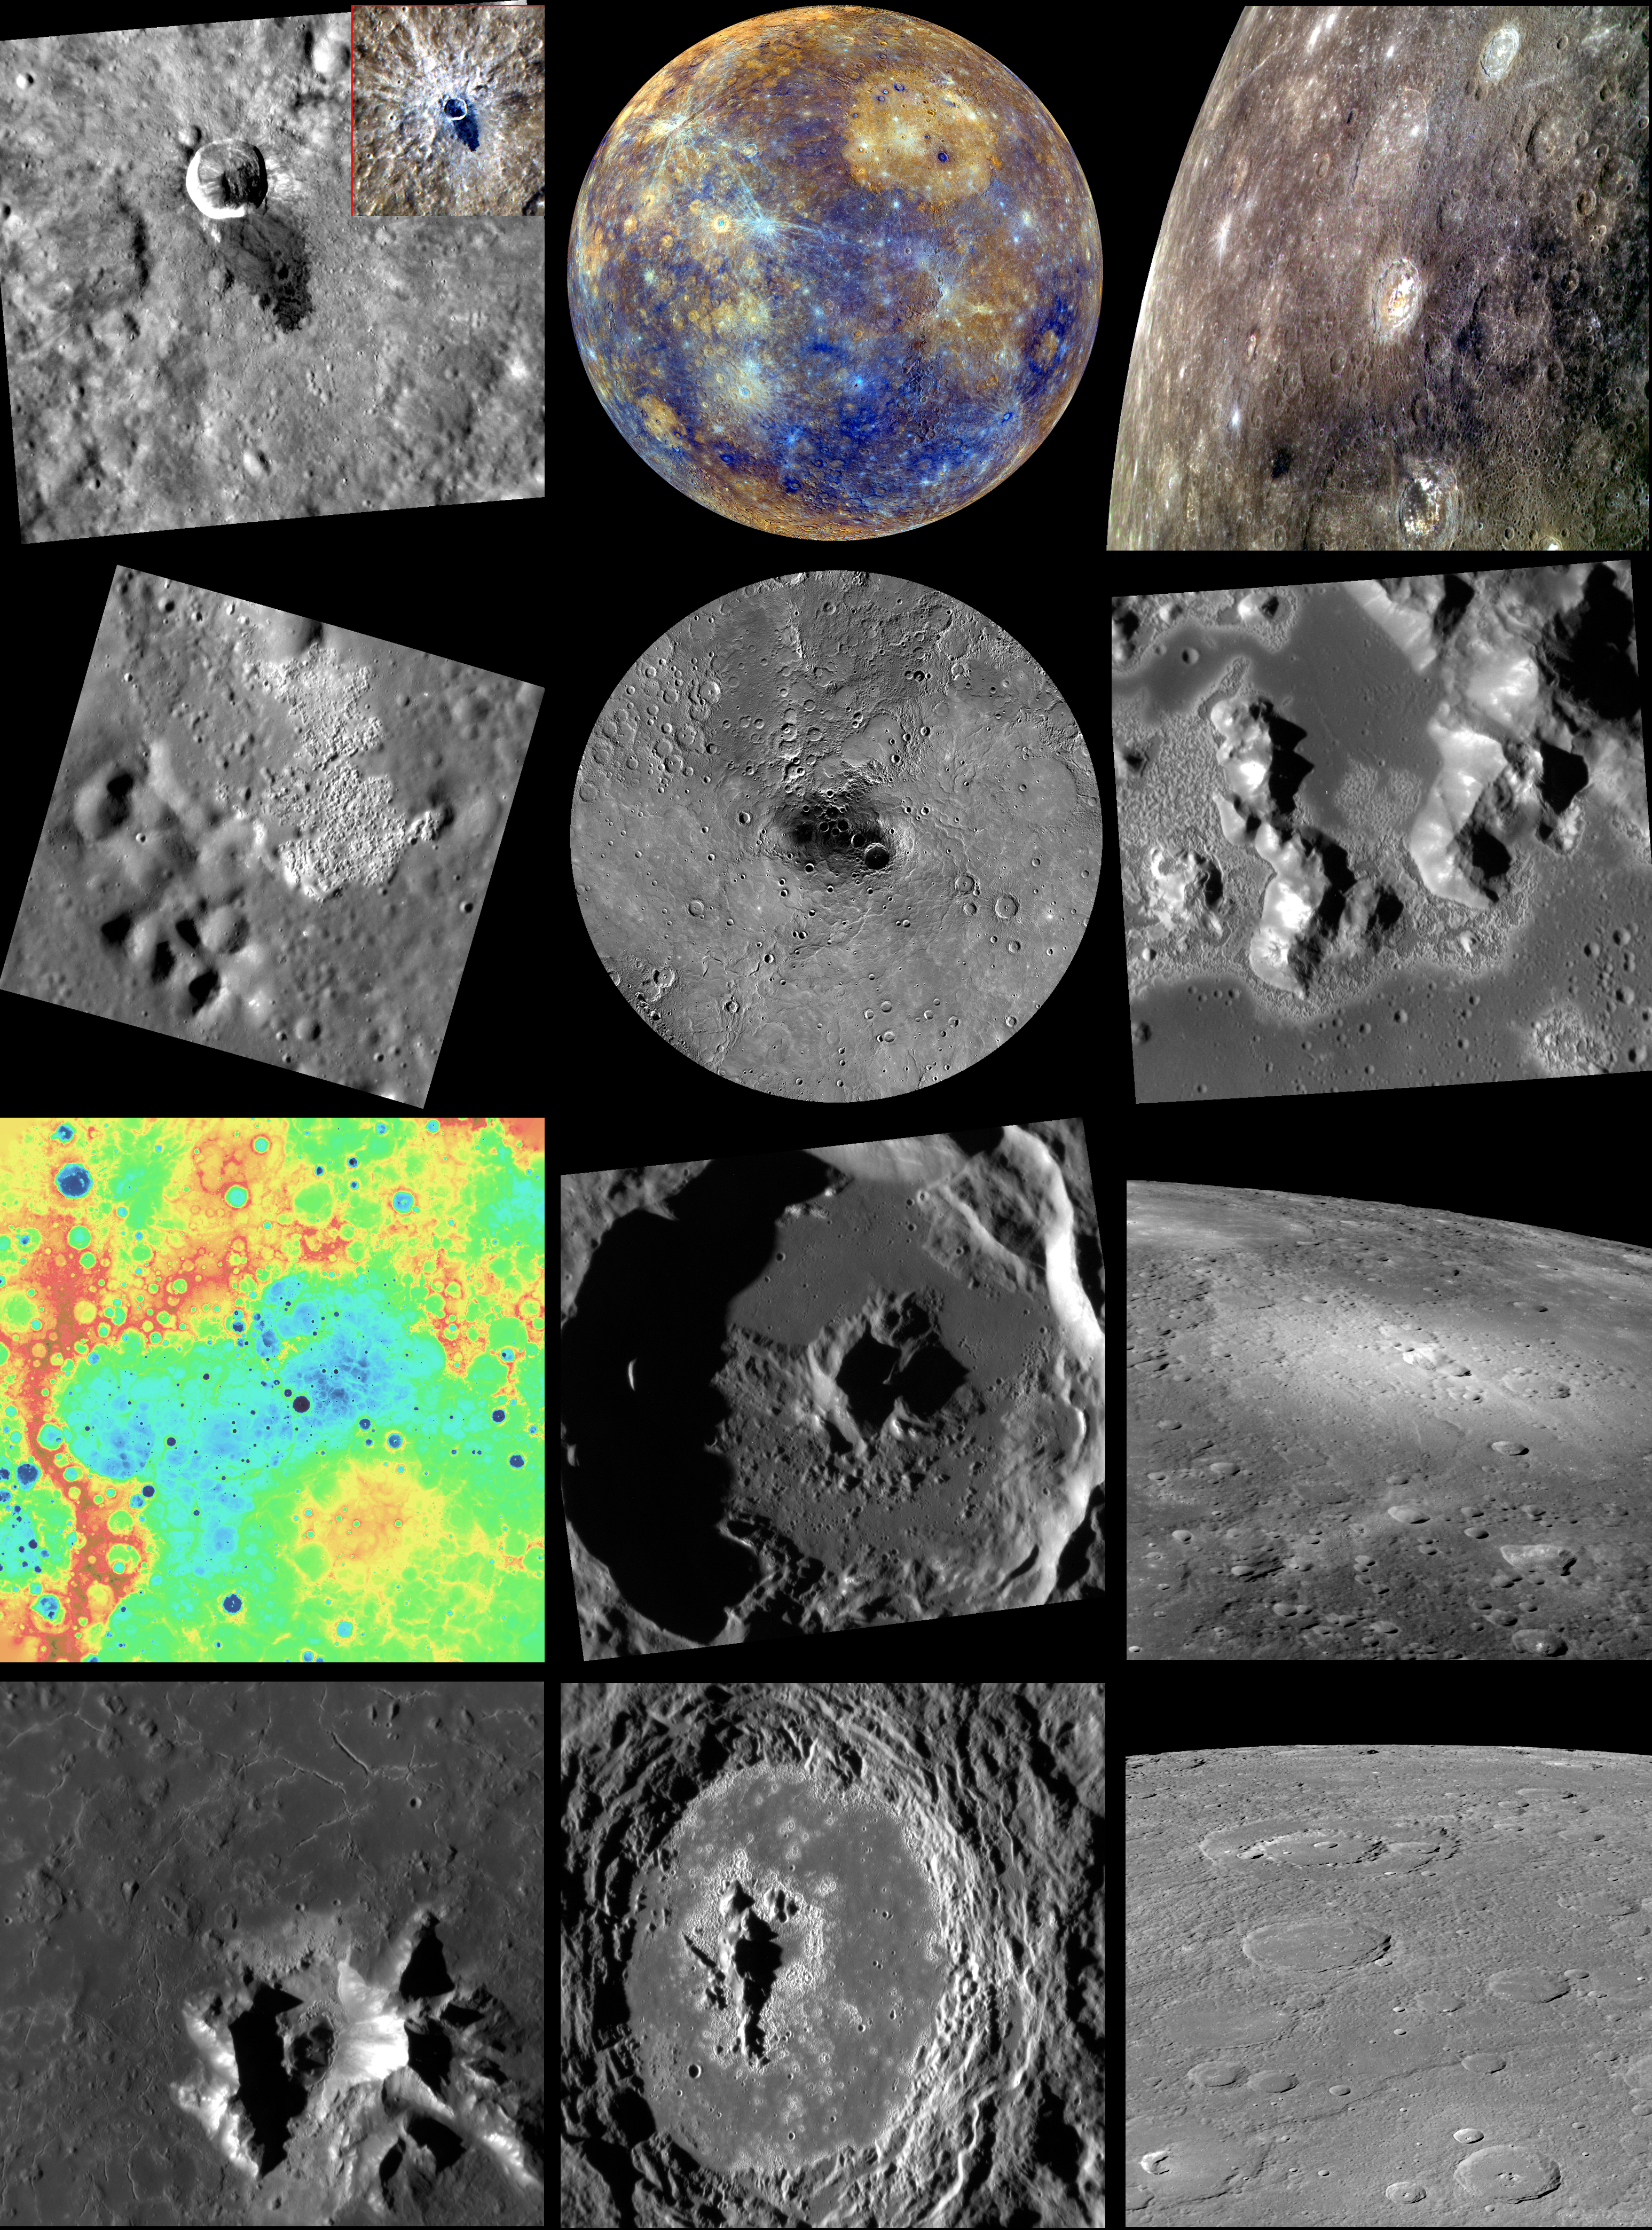

2013 in MESSENGER Images

The year 2013 has been another year of operations and discoveries for MESSENGER, finally including 100% image coverage of the planet by the Mercury Dual Imaging System (MDIS)! As another year draws to a close, we look back at some of the featured images from the year, and look forward to continued operations, including some of the highest-resolution images ever taken of Mercury, in 2014!

• January: They Call Me Muddy Waters
• February: Colors of the Innermost Planet
• March: A Colorful Group
• April: An Unnamed Wonder
• May: 100% Coverage
• June: It’s a Sublimation Formation!
• July: Digital Elevation Model of Mercury’s Northern Hemisphere
• August: Peek-a-boo!
• September: A Volcanic View
• October: Degas’ Impression
• November: A Late Holloween
• December: On the Horizon

You can also revisit previous yearly compilations from 2008, 2009, 2010, 2011, and 2012.

The MESSENGER spacecraft is the first ever to orbit the planet Mercury, and the spacecraft’s seven scientific instruments and radio science investigation are unraveling the history and evolution of the Solar System’s innermost planet. MESSENGER acquired over 150,000 images and extensive other data sets. MESSENGER is capable of continuing orbital operations until early 2015.

For information regarding the use of images, see the MESSENGER image use policy.

Credit: NASA/Johns Hopkins University Applied Physics Laboratory/Carnegie Institution of Washington